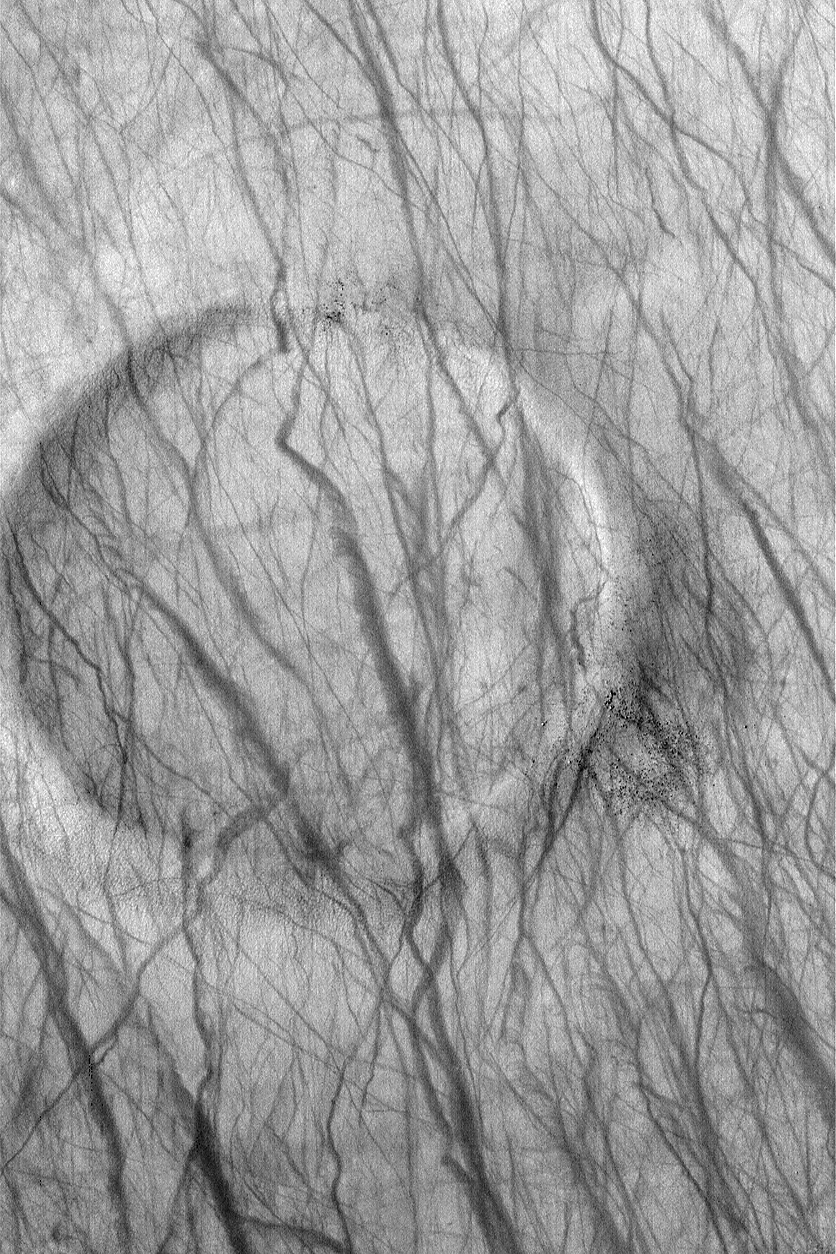

Devil-Streaked Crater

MGS MOC Release No. MOC2-562, 2 December 2003

This September 2003 Mars Global Surveyor (MGS) Mars Orbiter Camera (MOC) image shows a plethora of dark streaks created during the recent southern spring by dust devils as they passed over and around an old, nearly filled, meteor impact crater. The circular feature is the former crater; the dark dots and specks on its rims are boulders. Dust devils create streaks by removing or disrupting thin coatings of fine, bright, dust on the surface. These are ephemeral features that will disappear before the next spring arrives in 2005. The crater is located near 57.4°S, 234.0°W. The image covers an area 3 km (1.9 mi) wide and is illuminated from the upper left.

Credit: NASA/JPL/Malin Space Science Systems